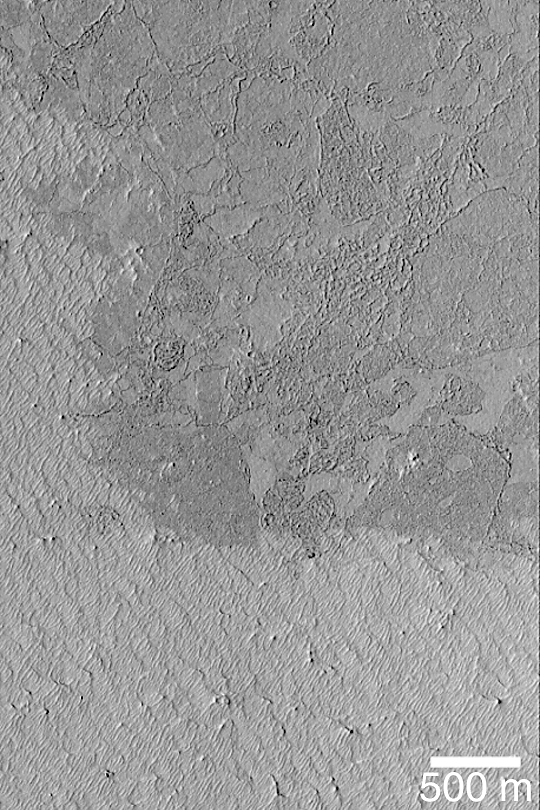

Exhuming Platy Plains

MGS MOC Release No. MOC2-377, 31 May 2003

The vast plains of Mars located south of Cerberus and the Elysium volcanoes have a platy, textured surface thought to have formed by floods of thick mud or, more likely, very fluid lava. This Mars Global Surveyor (MGS) Mars Orbiter Camera (MOC) image shows that the platy plain–which is the darker surface covering most of the northern two-thirds of this picture–is being exhumed from beneath a brighter material. The small ridges in the bright material are yardangs, a landform created by wind erosion. Wind is slowly eroding the bright material away, revealing the darker, platy surface below. This area is located near 4.3°N, 208.5°W. Sunlight illuminates the scene from the left/lower left.

Credit: NASA/JPL/Malin Space Science Systems